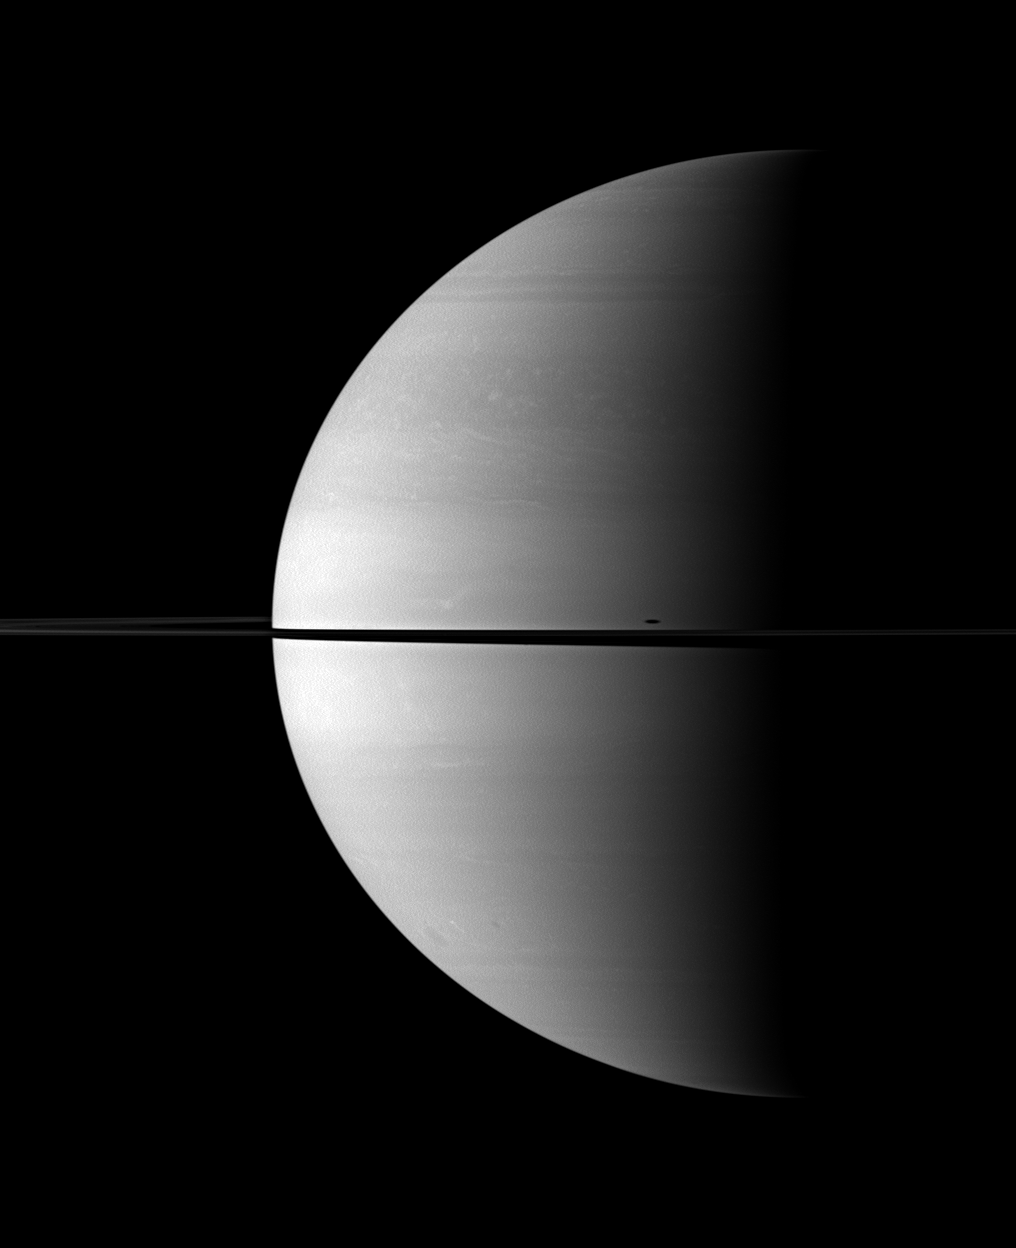

Mimas’ Stretched Shadow

The shadow of Saturn’s moon Mimas is elongated across the planet in this Cassini spacecraft image.

The moon itself is not shown, but the shadow appears just above the ringplane on the right of the image. This view looks toward the northern, sunlit side of the rings from about 1 degree above the ringplane.

The image was taken in visible red light with the Cassini spacecraft wide-angle camera on Oct. 18, 2009. The view was acquired at a distance of approximately 1.9 million kilometers (1.2 million miles) from Saturn and at a Sun-Saturn-spacecraft, or phase, angle of 92 degrees. Image scale is 112 kilometers (70 miles) per pixel.

The Cassini-Huygens mission is a cooperative project of NASA, the European Space Agency and the Italian Space Agency. The Jet Propulsion Laboratory, a division of the California Institute of Technology in Pasadena, manages the mission for NASA’s Science Mission Directorate, Washington, D.C. The Cassini orbiter and its two onboard cameras were designed, developed and assembled at JPL. The imaging operations center is based at the Space Science Institute in Boulder, Colo.

Credit: NASA/JPL/Space Science Institute